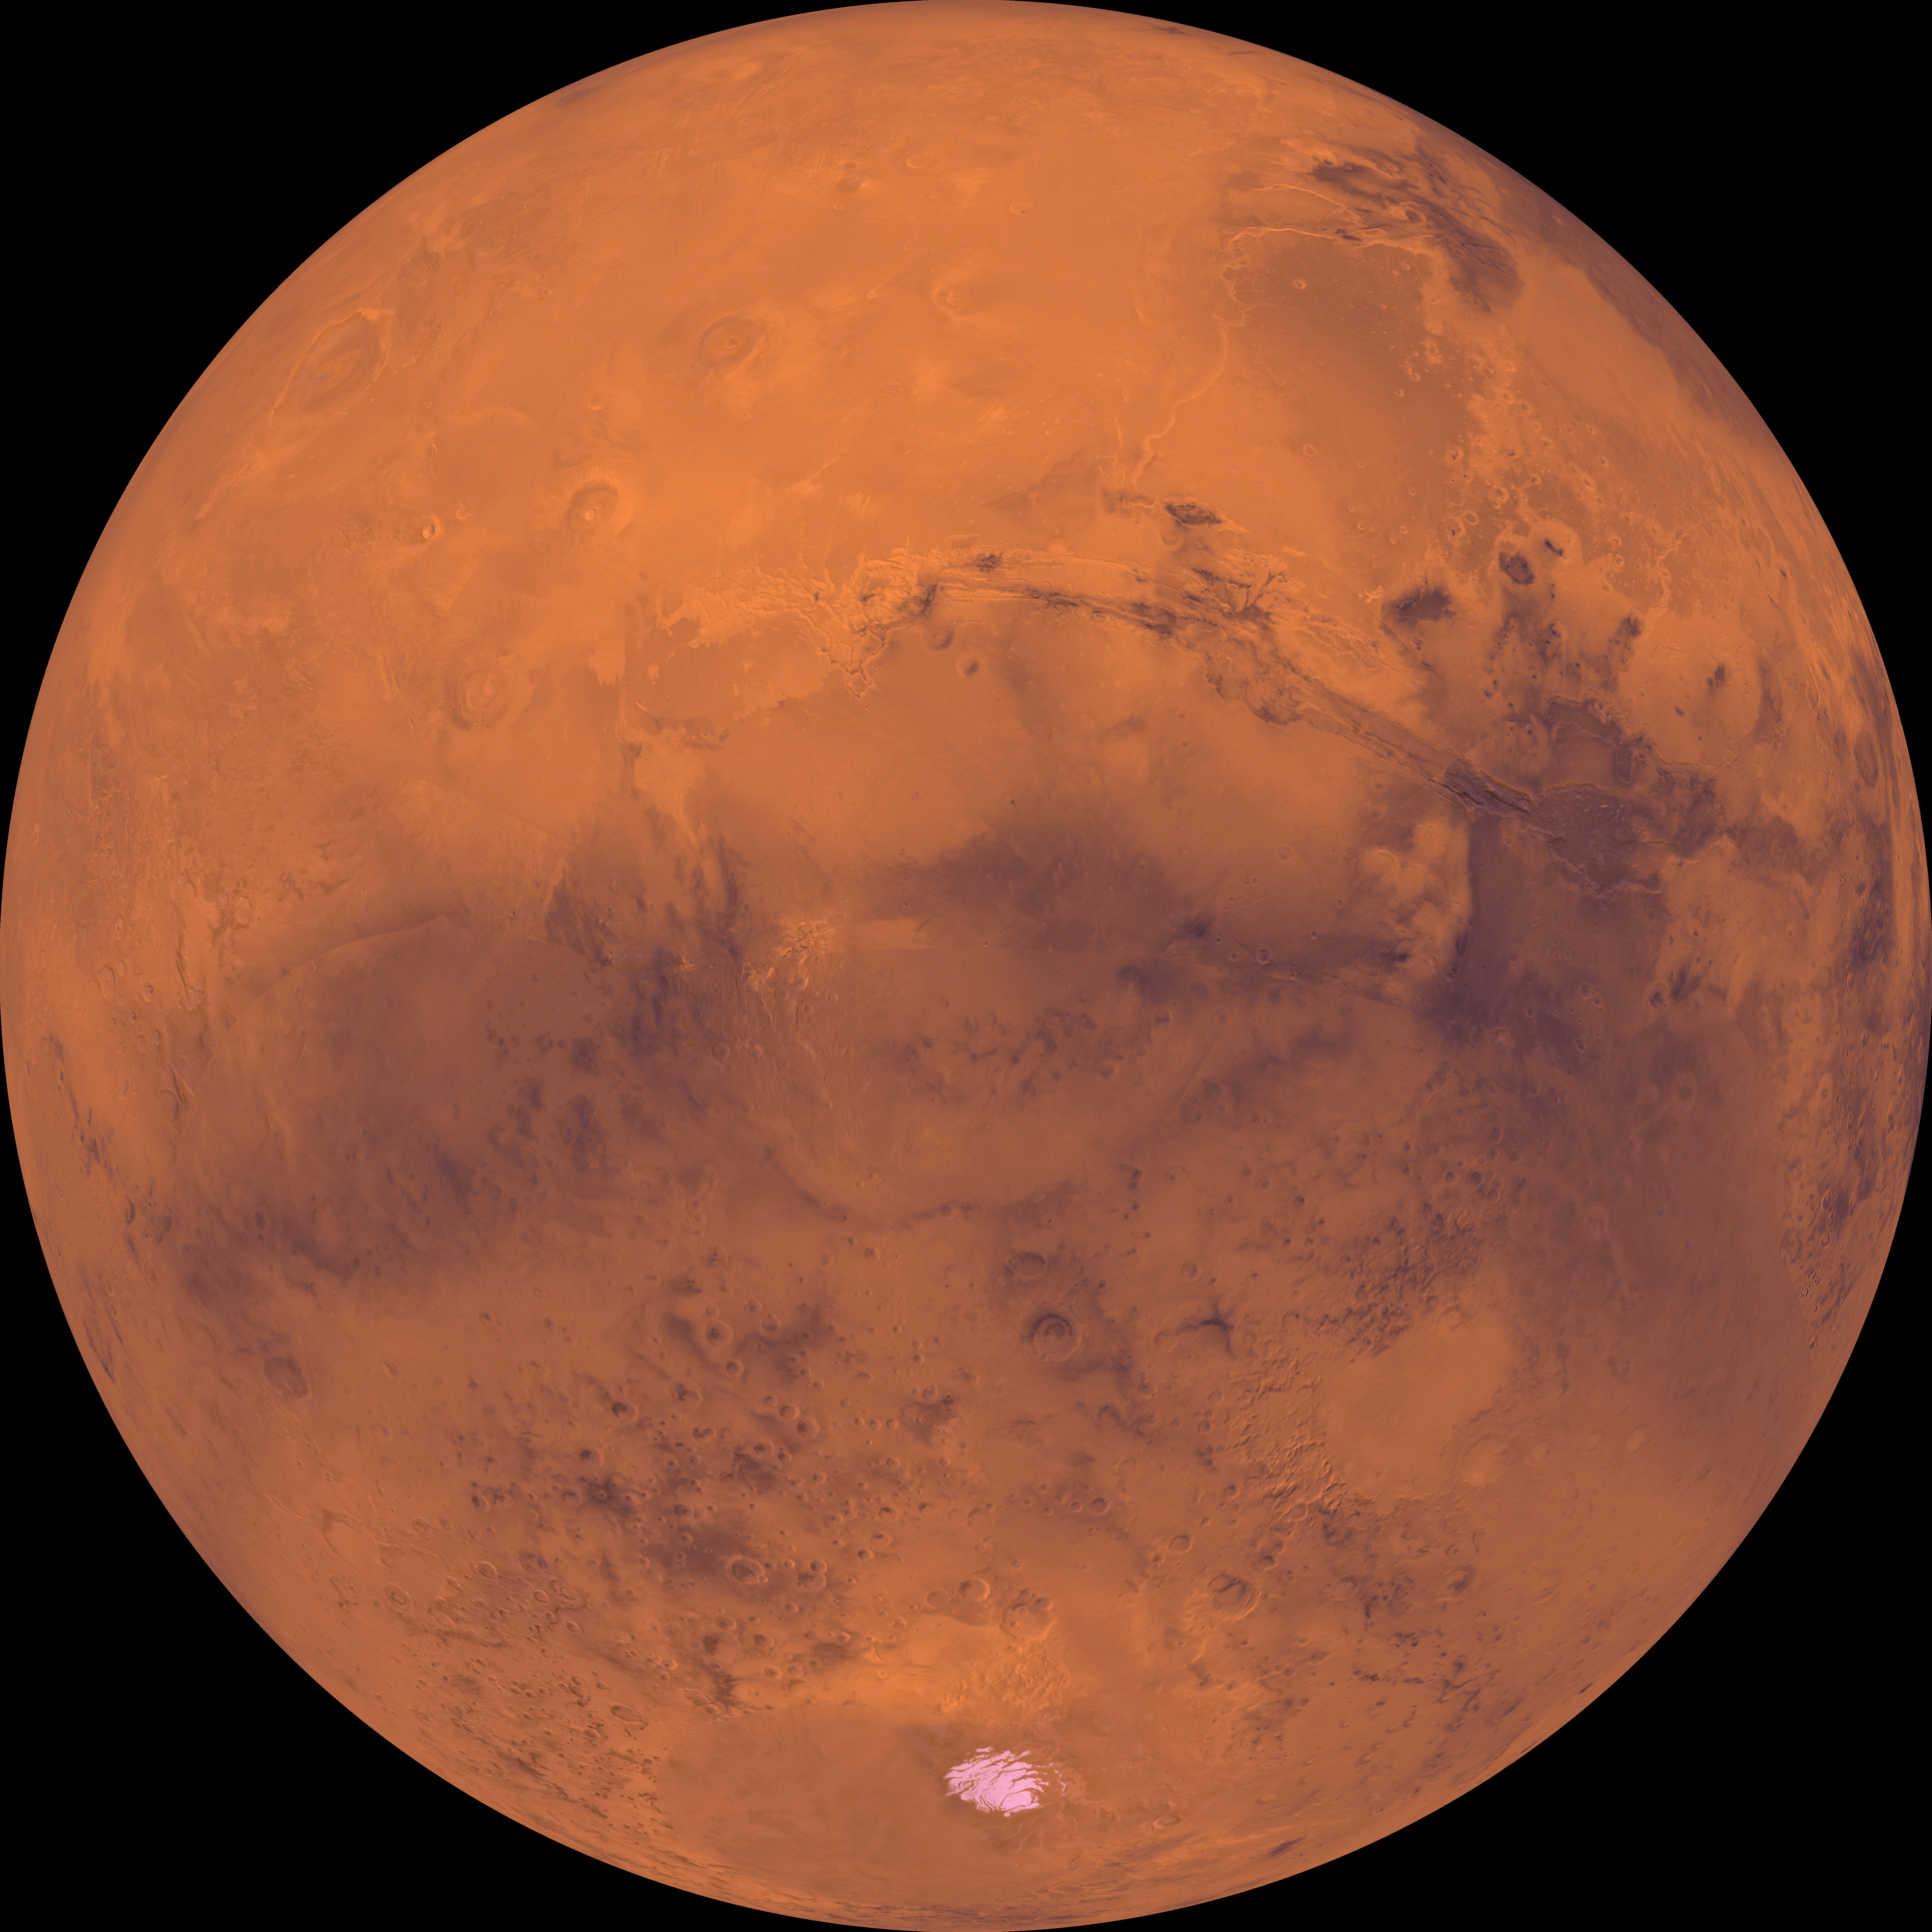

Center is at Latitude 30 Degrees South, Longitude 90 Degrees

Center of the orthographic projection is at latitude 30 degrees S., longitude 90 degrees. The top half is dominated by the Tharsis Montes volcanoes, the large Alba Patera shield volcano, the dark Chryse basin, and a vast canyon system, Valles Marineris. In the central part, a prominent physiographic feature, Thaumasia plateau, includes a complex array of small- and large-scale faults and ridges and ancient volcanoes. The large conspicuous Argyre basin, southeast of the Thaumasia plateau, contains a broad expanse of light-colored plains 800 km across. The permanent south polar ice cap is located near the bottom.

Credit: NASA/JPL/USGS